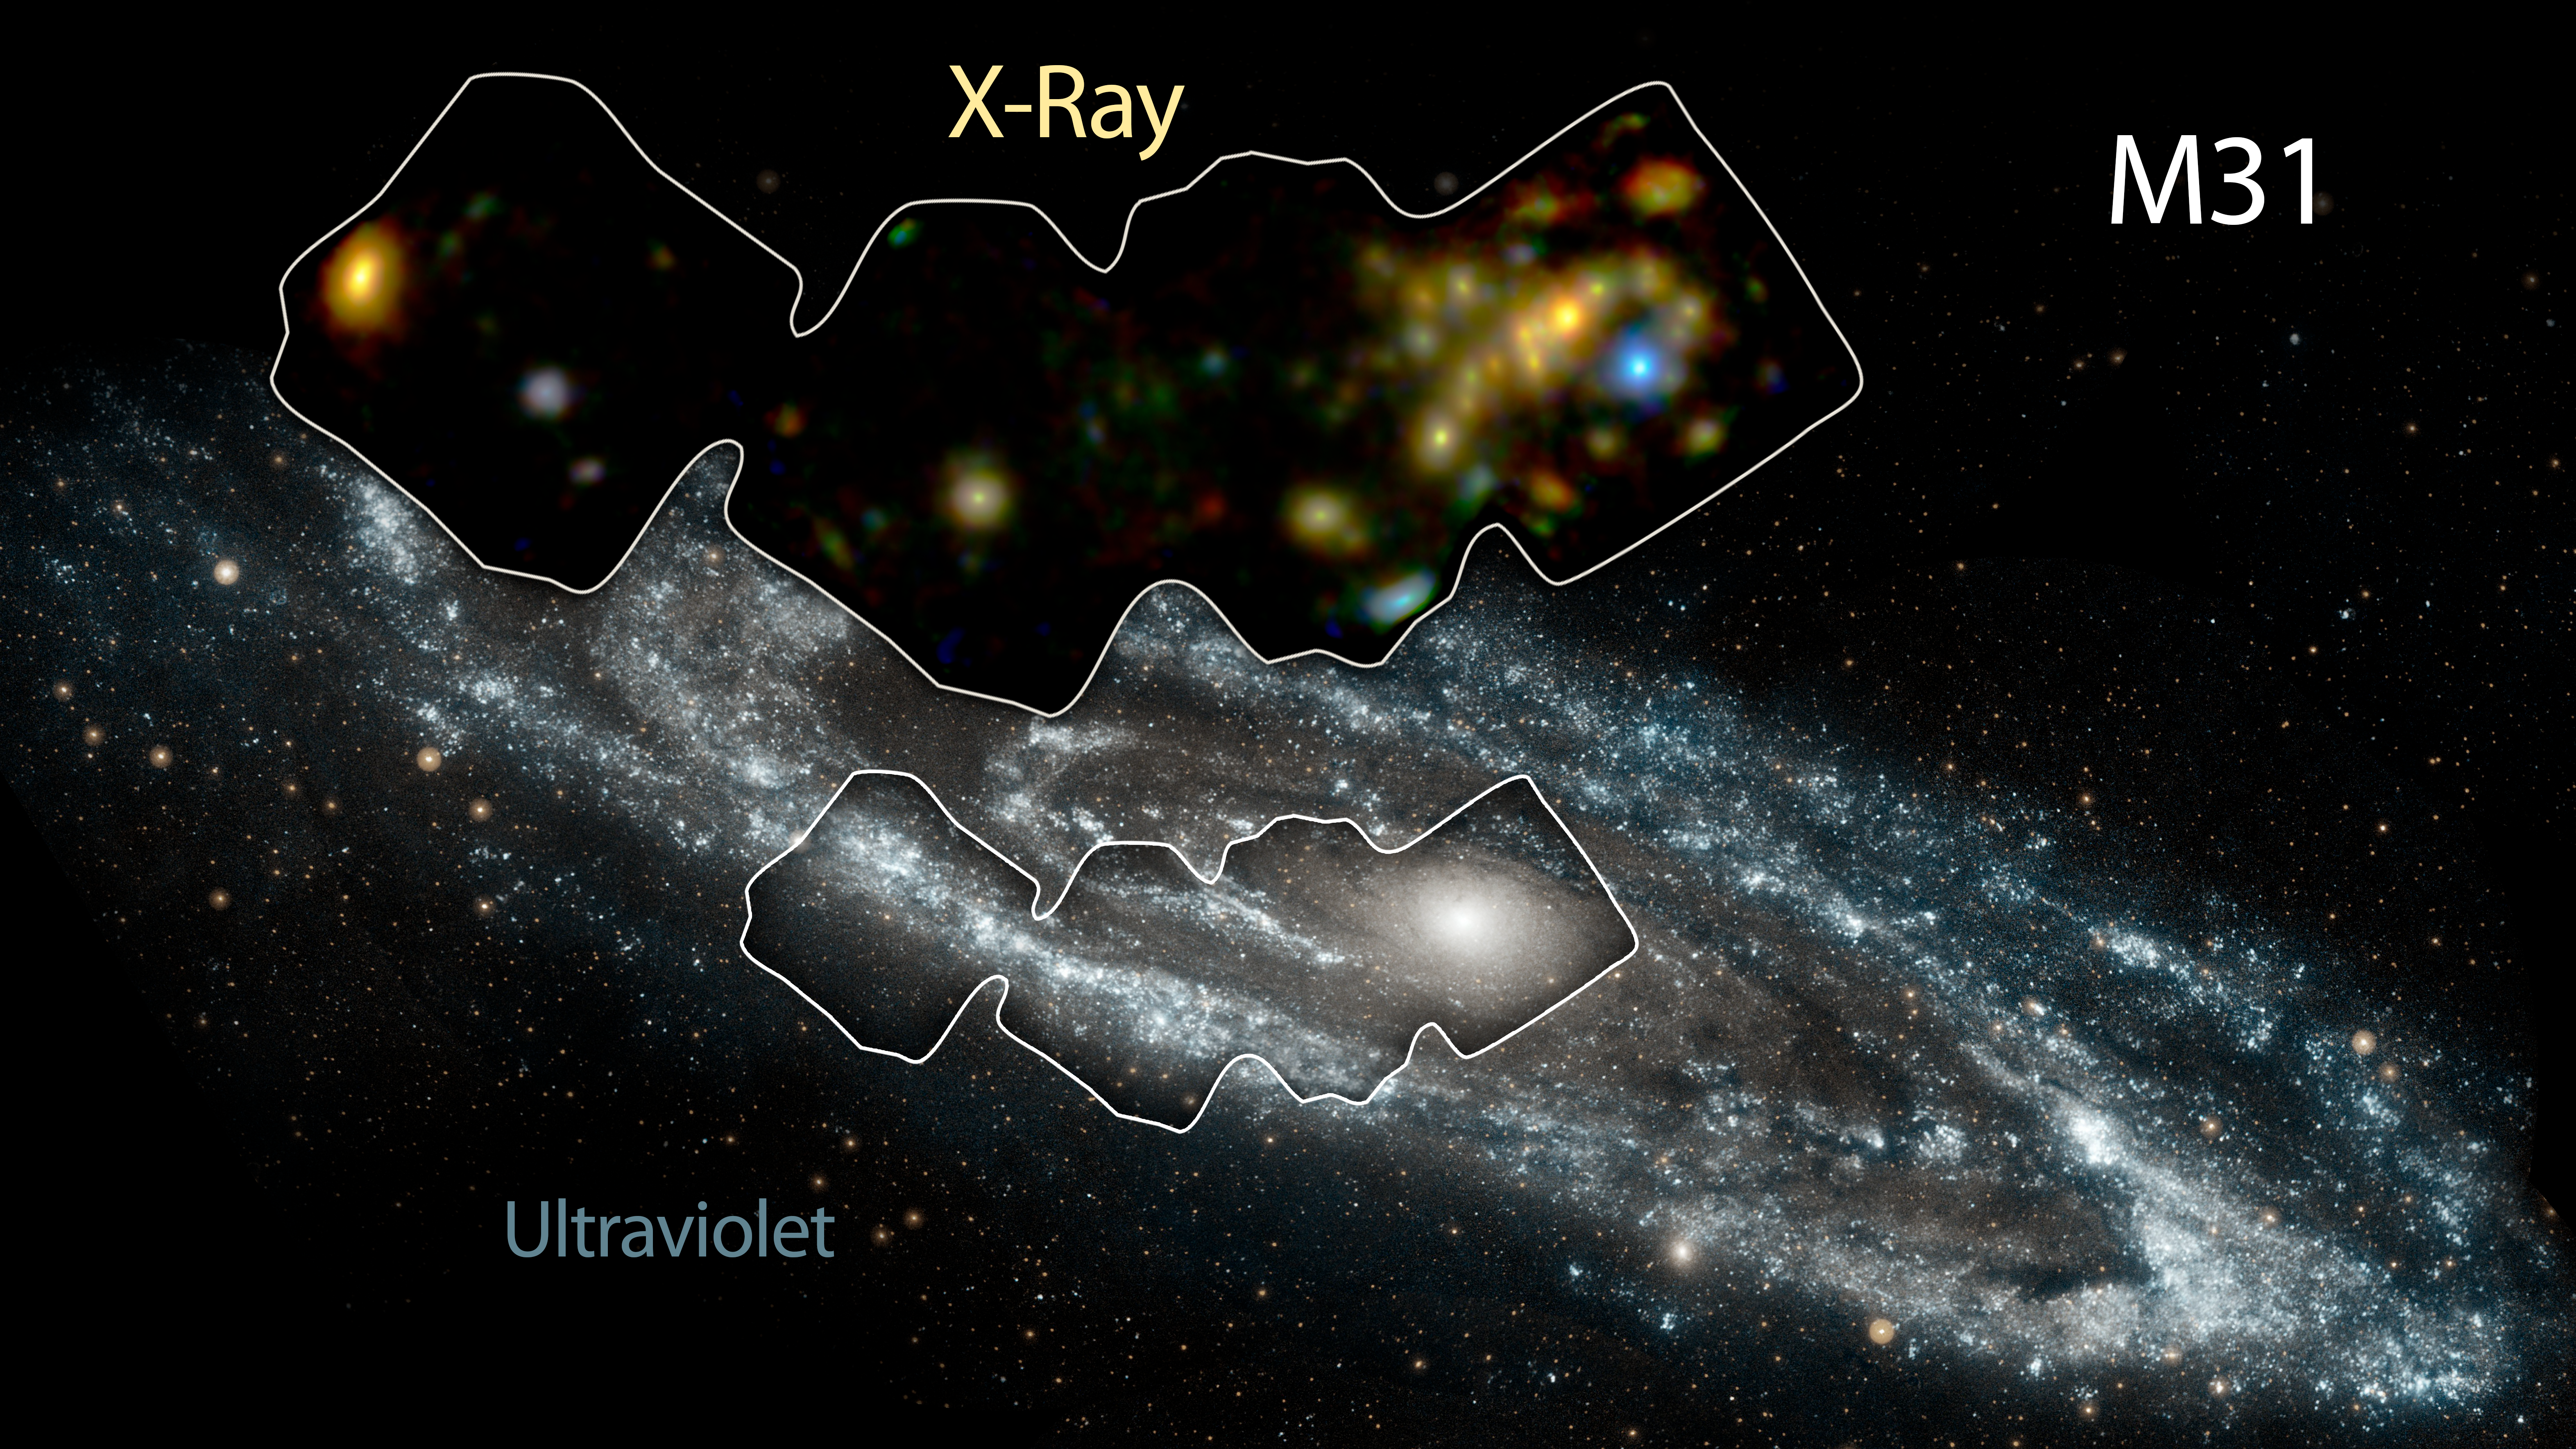

Andromeda in High-Energy X-rays

NASA's Nuclear Spectroscope Telescope Array, or NuSTAR, has imaged a swath of the Andromeda galaxy -- the nearest large galaxy to our own Milky Way galaxy.

NuSTAR's view (inset) shows high-energy X-rays coming mostly from X-ray binaries, which are pairs of stars in which one "dead" member feeds off its companion. The dead member of the pair is either a black hole or neutron star. NuSTAR can pick up even the faintest of these objects, providing a better understanding of their population, as a whole, in Andromeda. The findings ultimately help astronomers gather clues about similar objects in the very distant universe.

The background image of Andromeda was taken by NASA's Galaxy Evolution Explorer in ultraviolet light.

Andromeda is a spiral galaxy like our Milky Way but larger in size. It lies 2.5 million light-years away in the Andromeda constellation.

Credit: NASA/JPL-Caltech/GSFC